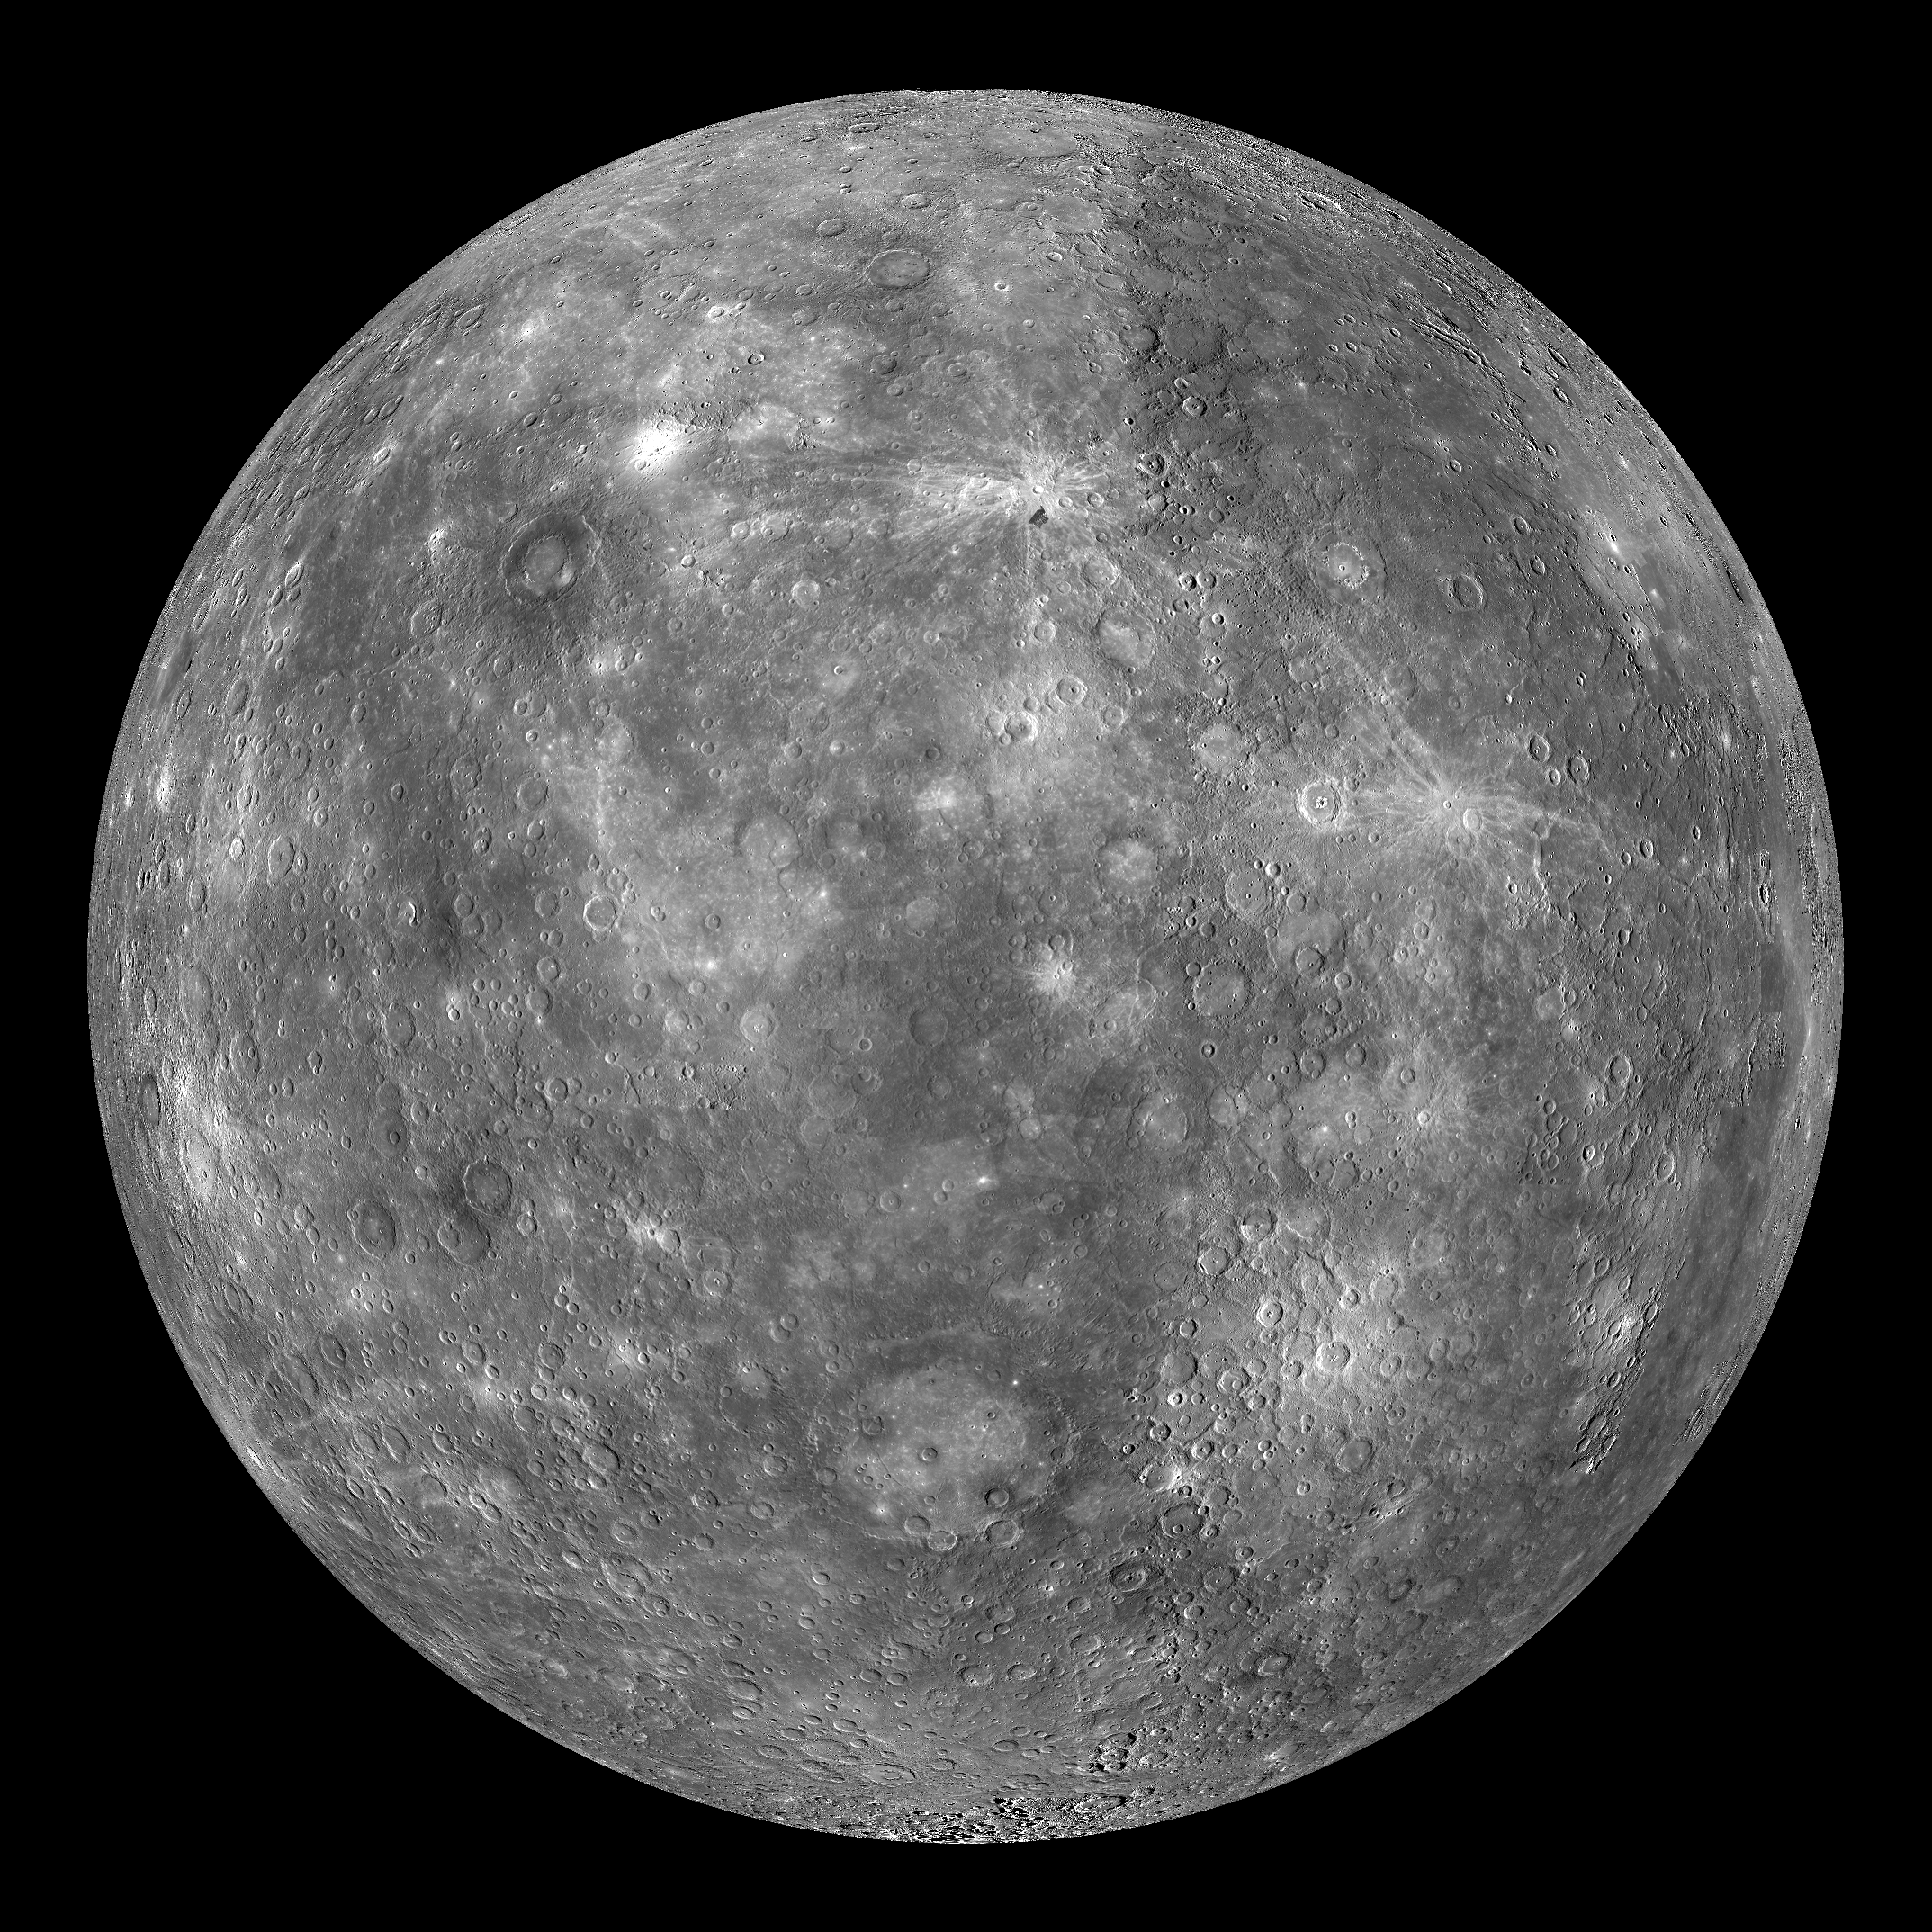

Mercury Globe: 0°N, 90°E

The above image shows an orthographic projection of this global mosaic centered at 0°N, 90°E. The peak-ring basin Rachmaninoff can be seen in the northwest portion of the globe, Rembrandt basin can be seen towards the south, and Eminescu and Raditladi can be seen just east of center. The edge of the Caloris basin is just visible along the eastern edge of this globe.

The MESSENGER spacecraft is the first ever to orbit the planet Mercury, and the spacecraft’s seven scientific instruments and radio science investigation are unraveling the history and evolution of the Solar System’s innermost planet. Visit the Why Mercury? section of this website to learn more about the key science questions that the MESSENGER mission is addressing. During the one-year primary mission, MDIS is scheduled to acquire more than 75,000 images in support of MESSENGER’s science goals.

Instrument: Narrow Angle Camera (NAC) and Wide Angle Camera (WAC) of the Mercury Dual Imaging System (MDIS)
Resolution: 2.5 km/pixel
Scale: Mercury’s diameter is 4880 kilometers (3030 miles)
Map Projection: orthographic
Center Latitude: 0°
Center Longitude: 90°

These images are from MESSENGER, a NASA Discovery mission to conduct the first orbital study of the innermost planet, Mercury. For information regarding the use of images, see the MESSENGER image use policy.

Credit: NASA/Johns Hopkins University Applied Physics Laboratory/Carnegie Institution of Washington